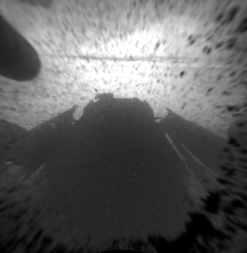

Curiosity’s Front View, Linearized

This is a version of one of the first images taken by a front Hazard-Avoidance camera on NASA’s Curiosity rover, which landed on Mars the evening of Aug. 5 PDT (morning of Aug. 6 EDT). It was taken through a “fisheye” wide-angle lens but has been “linearized” so that the horizon looks flat rather than curved. The image has also been cropped. The fisheye version is available at PIA15969. It is one-quarter of full resolution. As planned, the rover’s early engineering images are low resolution.

Credit: NASA/JPL-Caltech